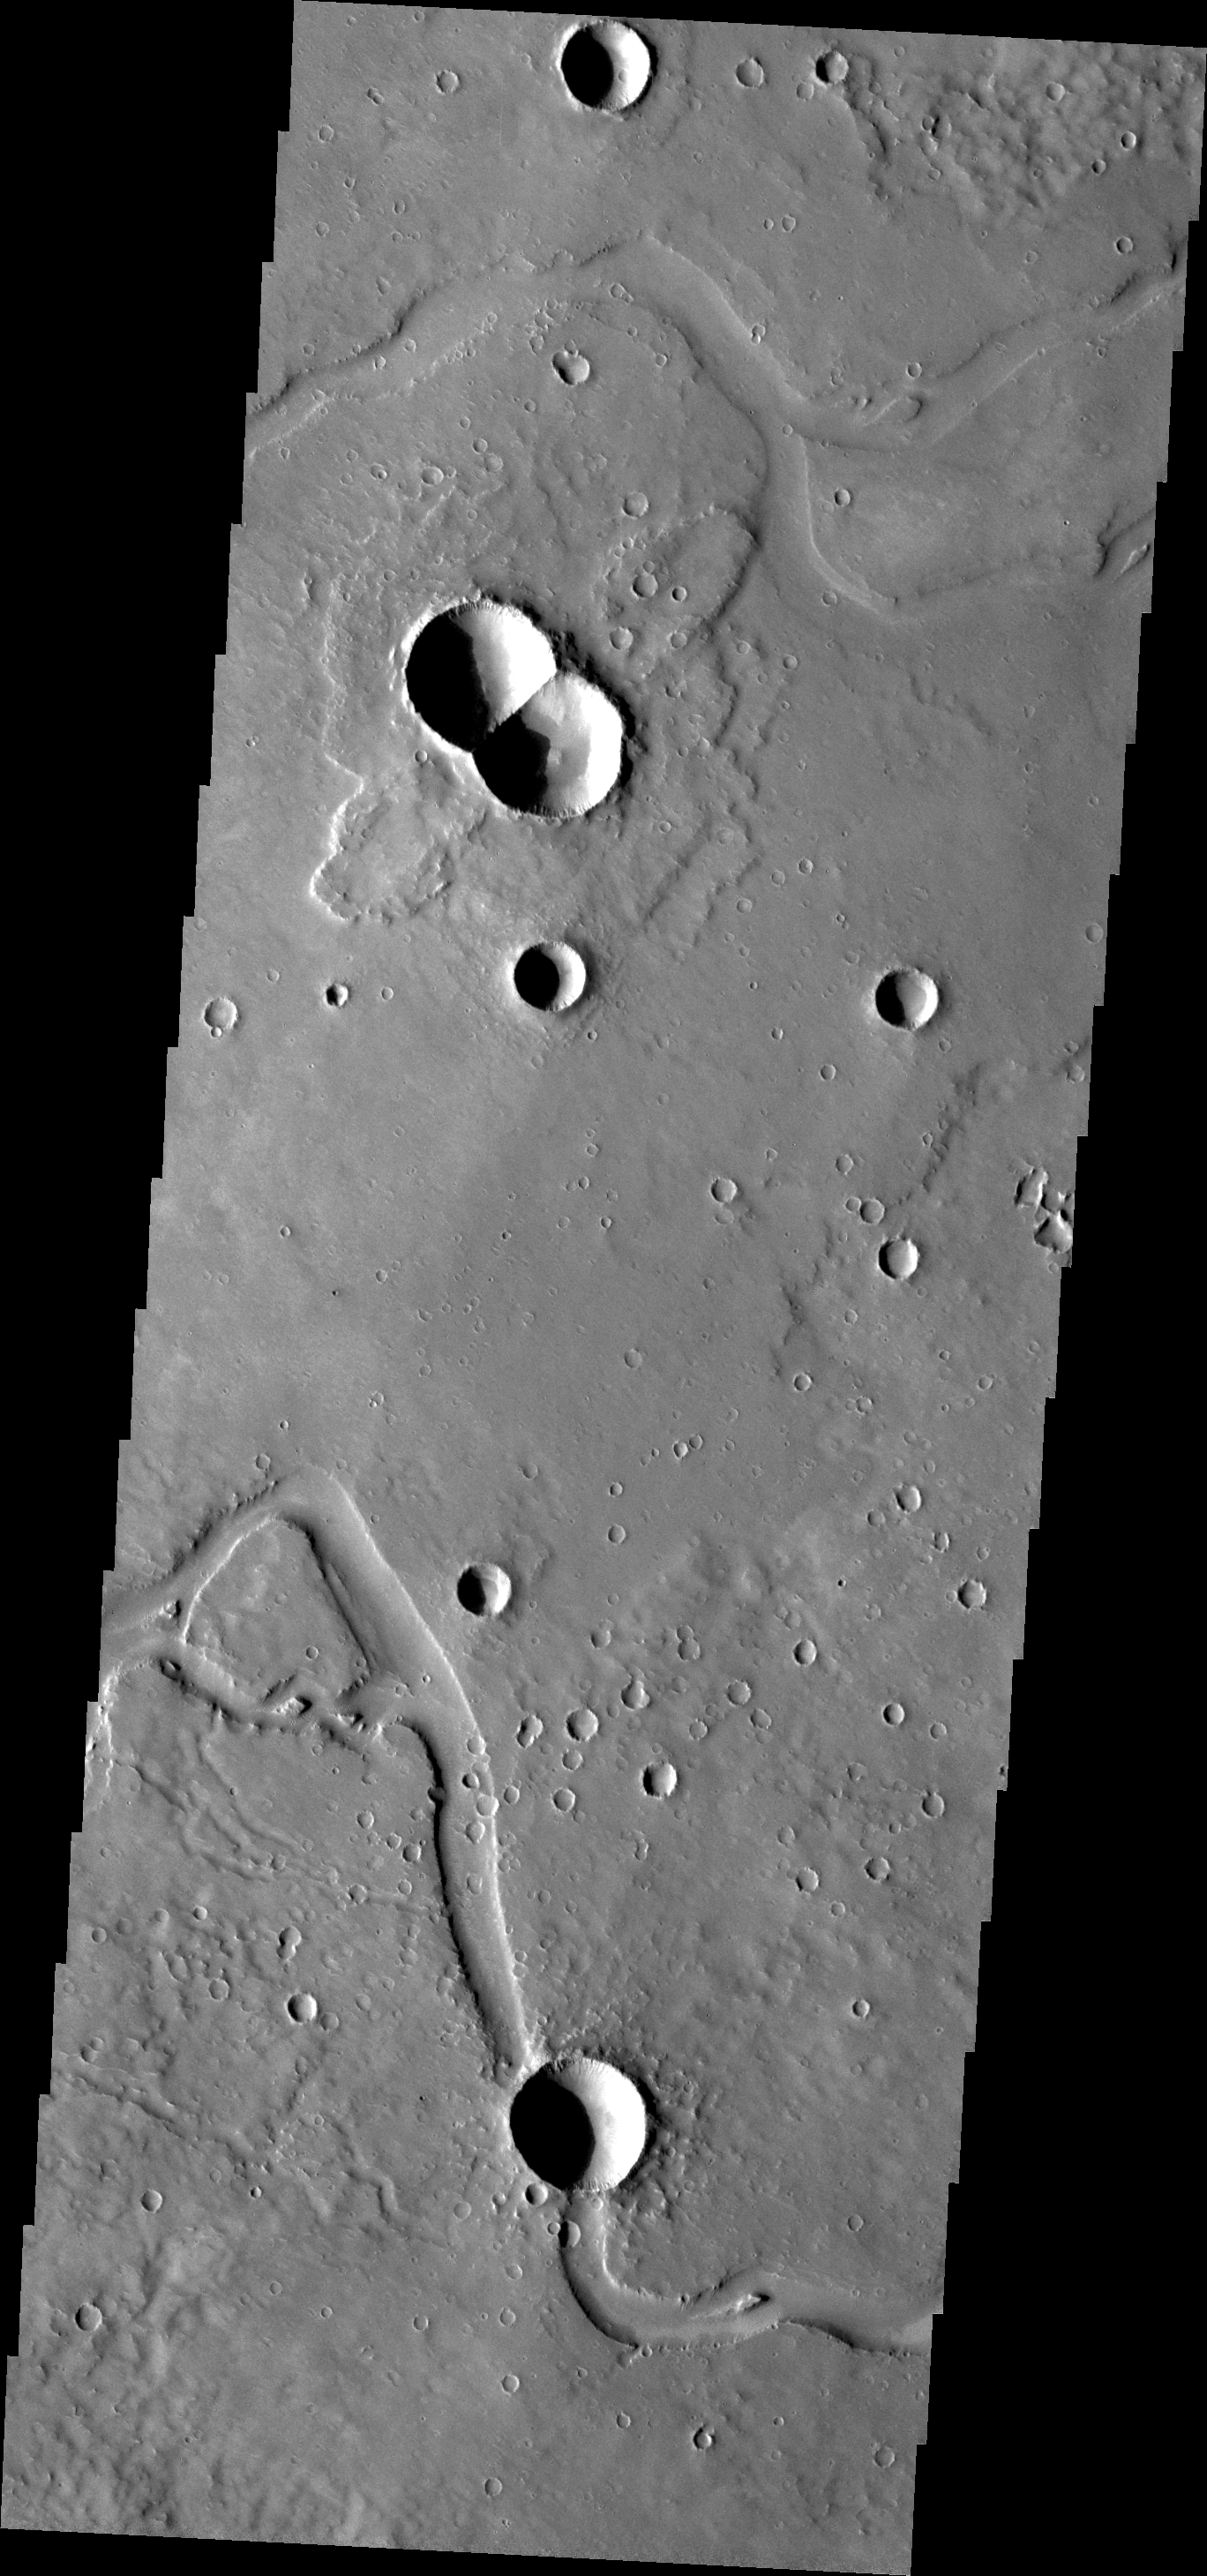

Doublet Crater

This doublet crater is located in Utopia Planitia, near the Elysium Volcanic region. Doublet craters are formed by simultaneous impact of a meteor that broke into two pieces prior to hitting the surface. The channels in the image are part of Granicus Valles.

Credit: NASA/JPL/ASU